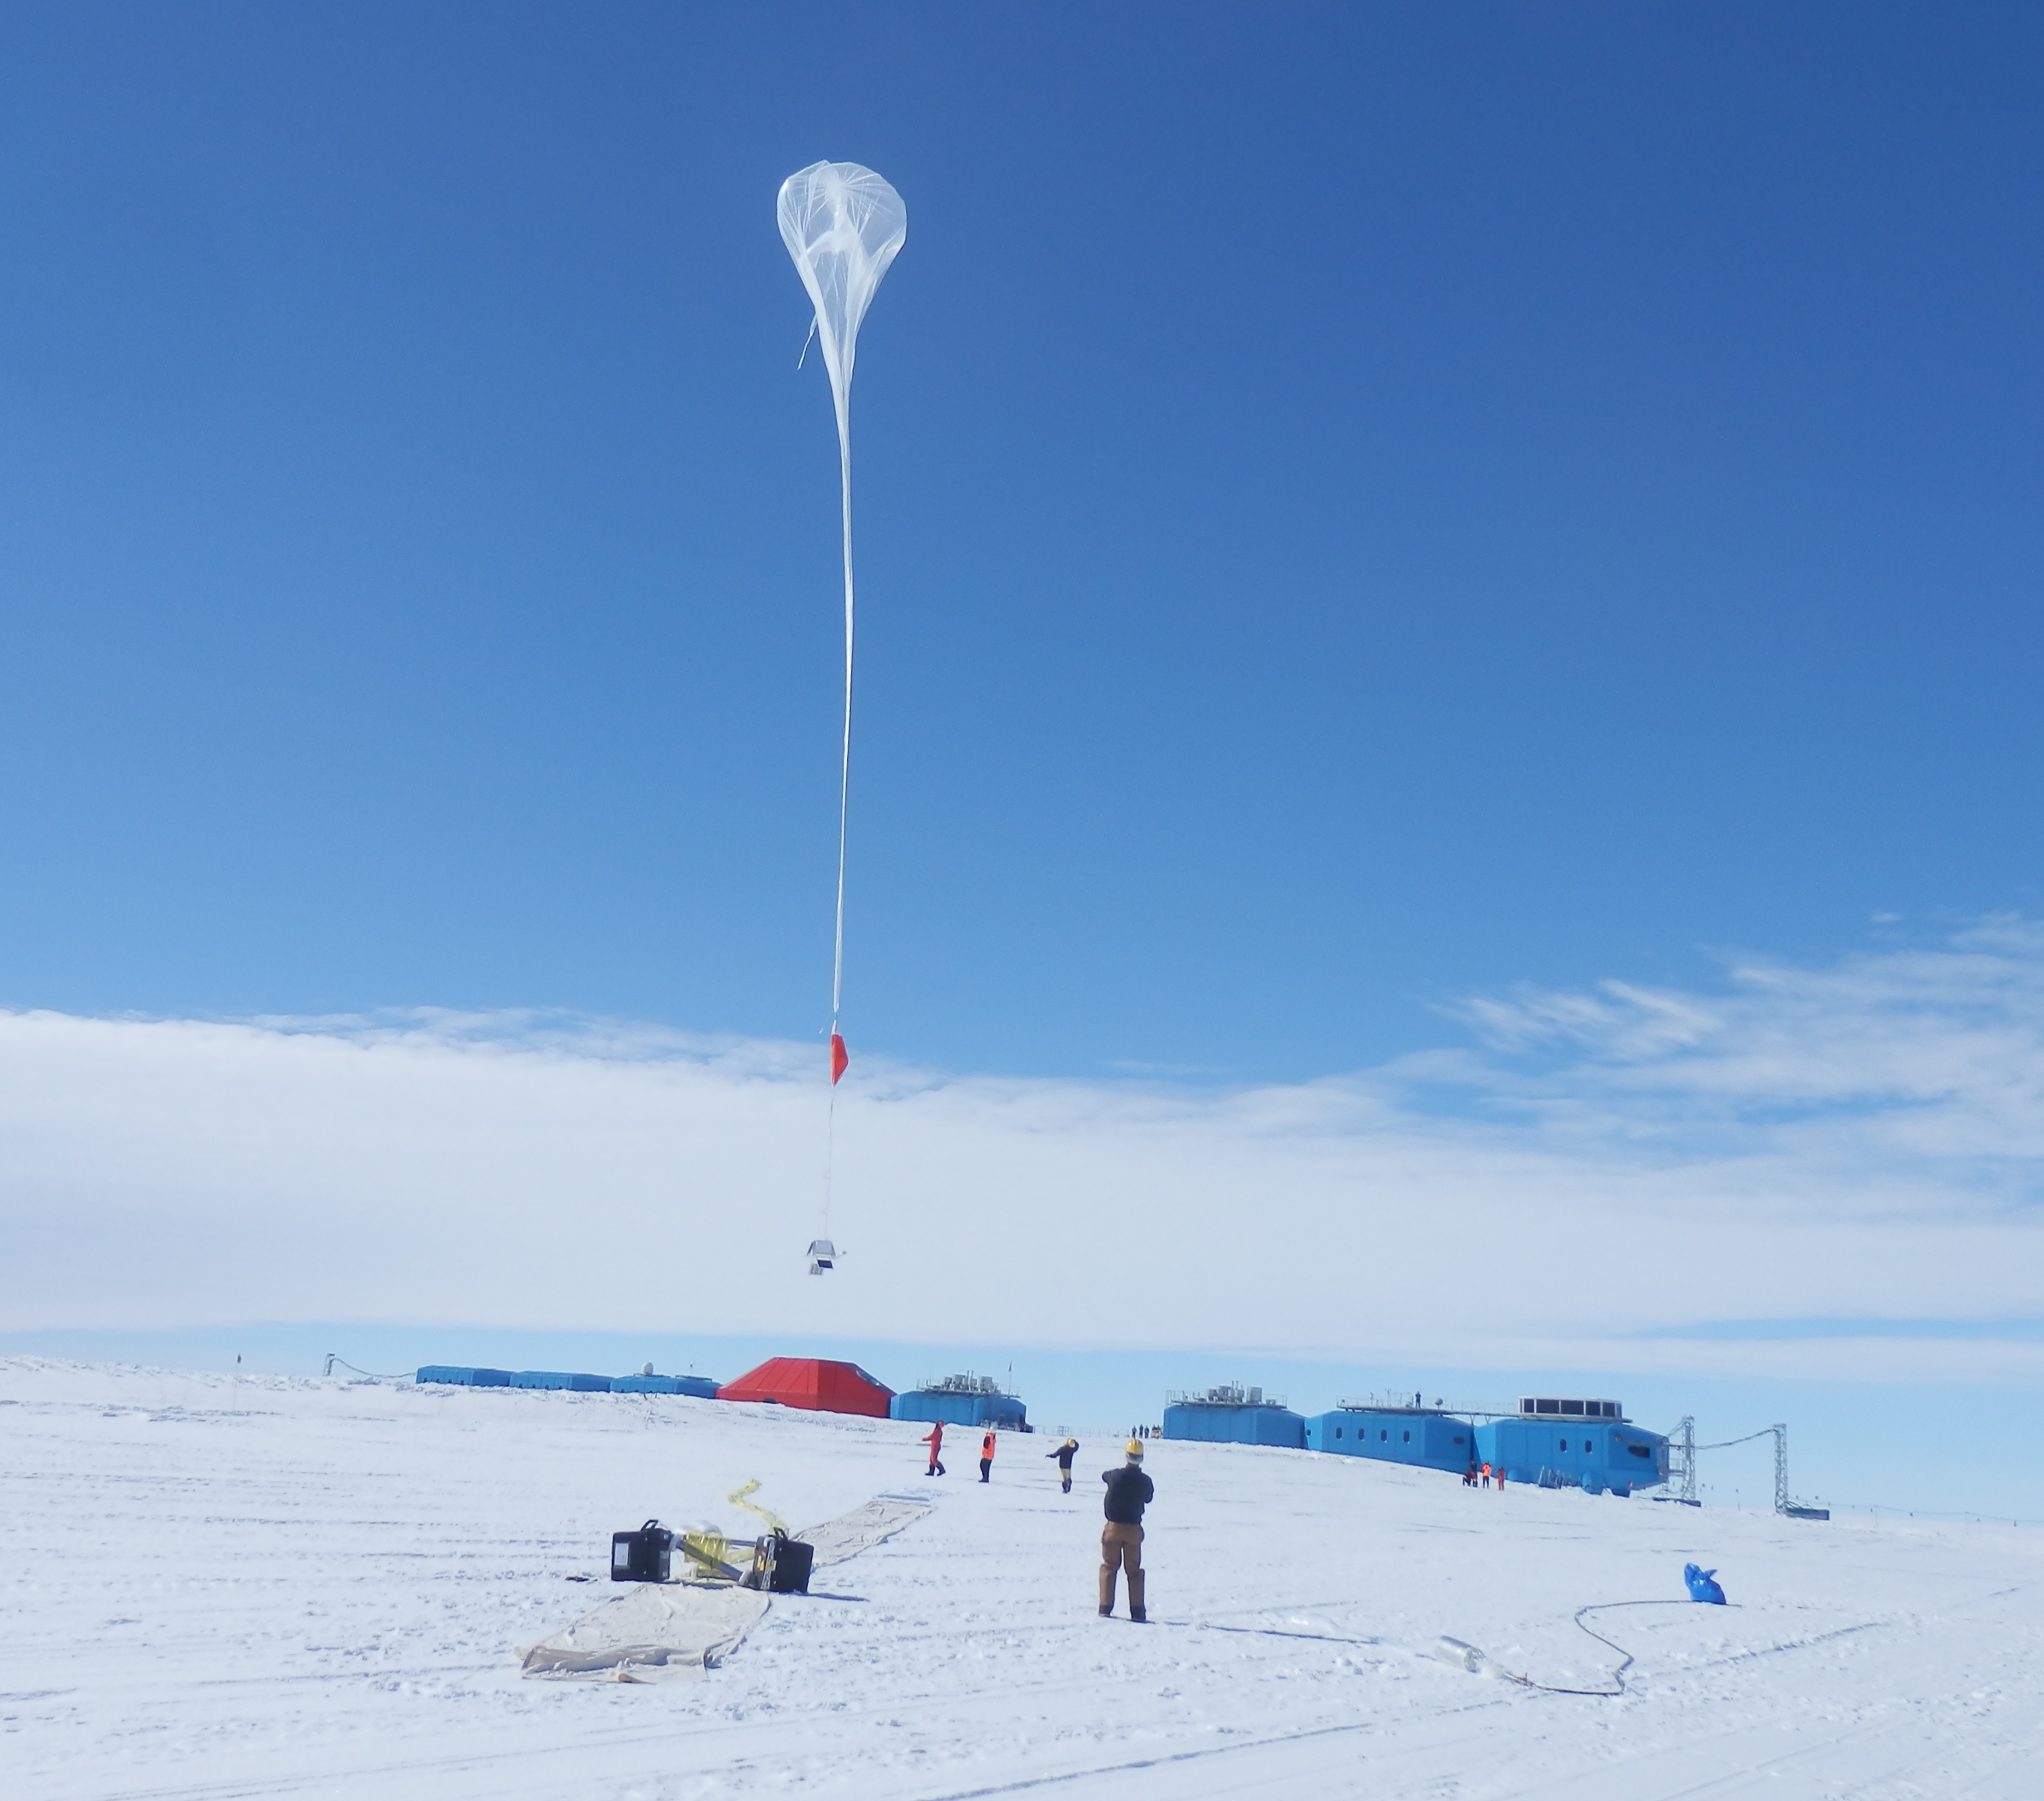

NASA’s BARREL Mission Launches 20 Balloons

Liftoff! A balloon begins to rise over the brand new Halley VI Research Station, which had its grand opening in February 2013. --- In Antarctica in January, 2013 – the summer at the South Pole – scientists launched 20 balloons up into the air to study an enduring mystery of space weather: when the giant radiation belts surrounding Earth lose material, where do the extra particles actually go? The mission is called BARREL (Balloon Array for Radiation belt Relativistic Electron Losses) and it is led by physicist Robyn Millan of Dartmouth College in Hanover, NH. Millan provided photographs from the team’s time in Antarctica. The team launched a balloon every day or two into the circumpolar winds that circulate around the pole. Each balloon floated for anywhere from 3 to 40 days, measuring X-rays produced by fast-moving electrons high up in the atmosphere. BARREL works hand in hand with another NASA mission called the Van Allen Probes, which travels through the Van Allen radiation belts surrounding Earth. The belts wax and wane over time in response to incoming energy and material from the sun, sometimes intensifying the radiation through which satellites must travel. Scientists wish to understand this process better, and even provide forecasts of this space weather, in order to protect our spacecraft. As the Van Allen Probes were observing what was happening in the belts, BARREL tracked electrons that precipitated out of the belts and hurtled down Earth’s magnetic field lines toward the poles. By comparing data, scientists will be able to track how what’s happening in the belts correlates to the loss of particles – information that can help us understand this mysterious, dynamic region that can impact spacecraft. Having launched balloons in early 2013, the team is back at home building the next set of payloads. They will launch 20 more balloons in 2014.

Credit: NASA